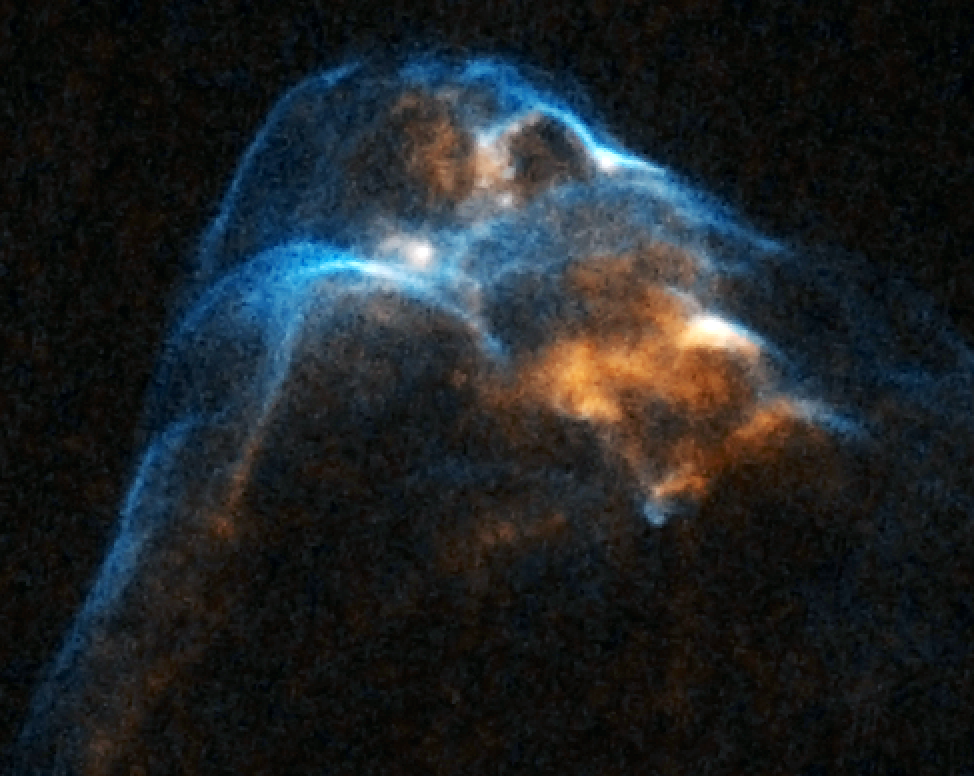

HH 34

Object Name: HH 34 Bow Shock
Object Description: Herbig-Haro Object
Instrument: HST/WFPC2
Filters: F656N (H-alpha) and F673N ([S II])

This image is a composite of separate exposures acquired by the WFPC2 instrument on HST. The color results from assigning different hues (colors) to each monochromatic (grayscale) image associated with an individual filter. In this case, the assigned colors are: Cyan: F656N (H-alpha) Orange: F673N ([S II])

Credit: NASA, ESA, and P. Hartigan (Rice University)